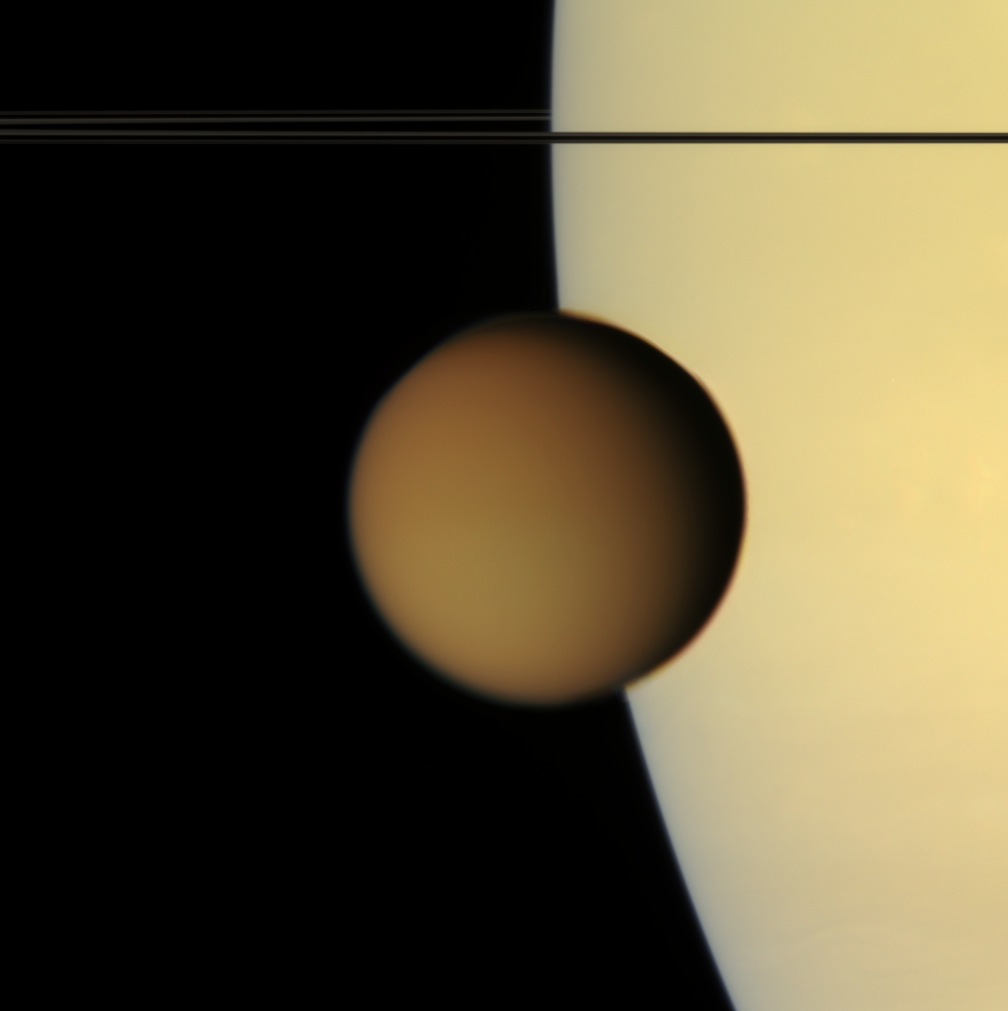

Titan Makes Contact

The murky orange disk of Saturn’s moon Titan glides past — a silent, floating sphere transiting Saturn.

Titan’s photochemical smog completely obscures the surface in such natural color views. Its high-altitude hazes are visible against the disk of Saturn as they attenuate the light reflected by the planet.

Titan is 5,150 kilometers (3200 miles) across. The view was acquired from less than a degree above Saturn’s ringplane.

Images taken using red, green and blue spectral filters were combined to create this natural color view. The images were obtained with the Cassini spacecraft narrow-angle camera on Aug. 1, 2007, at a distance of approximately 2.4 million kilometers (1.5 million miles) from Titan. Image scale is 15 kilometers (9 miles) per pixel.

The Cassini-Huygens mission is a cooperative project of NASA, the European Space Agency and the Italian Space Agency. The Jet Propulsion Laboratory, a division of the California Institute of Technology in Pasadena, manages the mission for NASA’s Science Mission Directorate, Washington, D.C. The Cassini orbiter and its two onboard cameras were designed, developed and assembled at JPL. The imaging operations center is based at the Space Science Institute in Boulder, Colo.

Credit: NASA/JPL/Space Science Institute